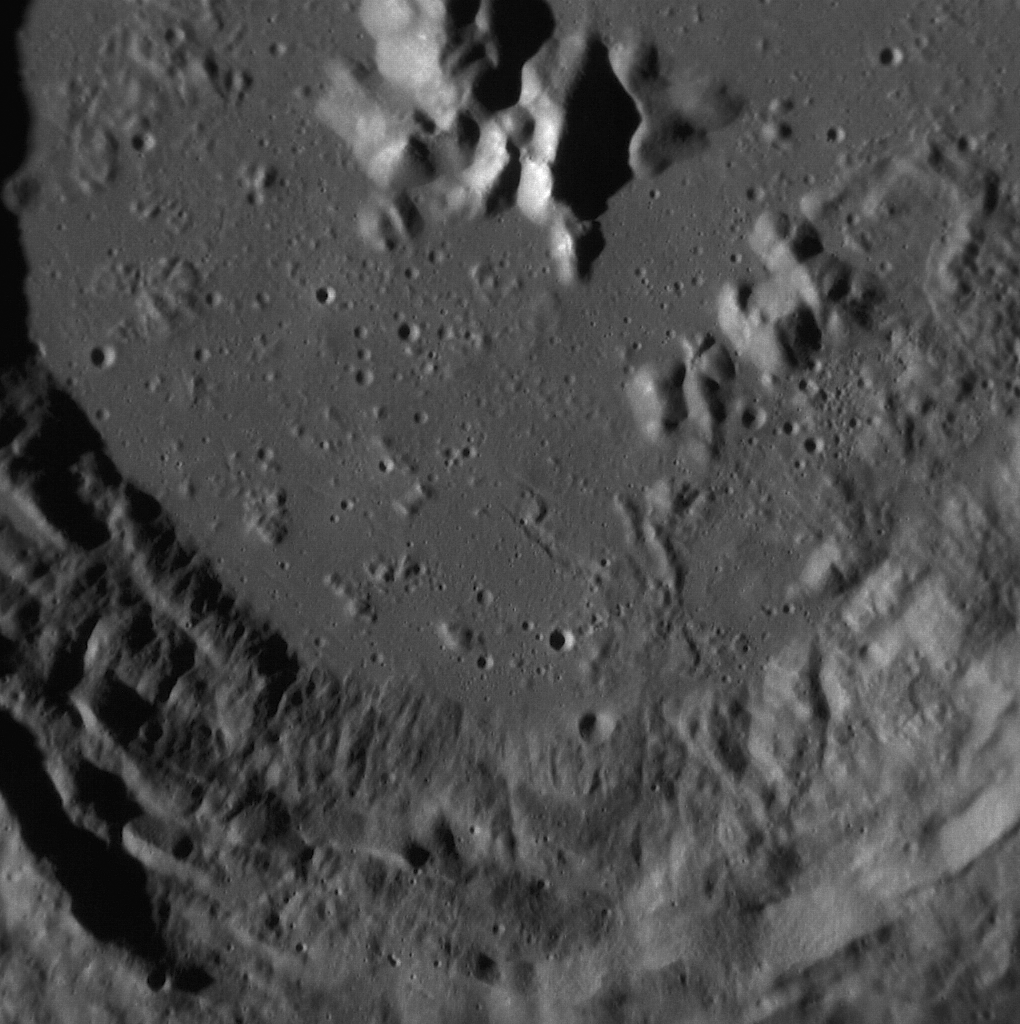

Crater Close-Up

This image, taken with the Narrow Angle Camera (NAC), gives us a close-up view of an unnamed complex crater. First imaged at high resolution by MESSENGER in July 2011, this crater displays central peaks and terraced walls. The terraces, or “slumps,” are generally caused by material collapsing down the steep walls of the crater. Due to the detail still visible in the ejecta blanket and its comparatively high reflectance, this crater is thought to be relatively young.

This image was acquired as a high-resolution targeted observation. Targeted observations are images of a small area on Mercury’s surface at resolutions much higher than the 250-meter/pixel (820 feet/pixel) morphology base map or the 1-kilometer/pixel (0.6 miles/pixel) color base map. It is not possible to cover all of Mercury’s surface at this high resolution during MESSENGER’s one-year mission, but several areas of high scientific interest are generally imaged in this mode each week.

The MESSENGER spacecraft is the first ever to orbit the planet Mercury, and the spacecraft’s seven scientific instruments and radio science investigation are unraveling the history and evolution of the Solar System’s innermost planet. Visit the Why Mercury? section of this website to learn more about the key science questions that the MESSENGER mission is addressing. During the one-year primary mission, MDIS is scheduled to acquire more than 75,000 images in support of MESSENGER’s science goals.

Date acquired: September 15, 2011
Image Mission Elapsed Time (MET): 224551047
Image ID: 761407
Instrument: Narrow Angle Camera (NAC) of the Mercury Dual Imaging System (MDIS)
Center Latitude: 47.81°
Center Longitude: 64.94° E
Resolution: 26 meters/pixel
Scale: This image is about 27 km (17 miles) across.
Incidence Angle: 73.2°
Emission Angle: 1.6°
Phase Angle: 74.9°

These images are from MESSENGER, a NASA Discovery mission to conduct the first orbital study of the innermost planet, Mercury. For information regarding the use of images, see the MESSENGER image use policy.

Credit: NASA/Johns Hopkins University Applied Physics Laboratory/Carnegie Institution of Washington